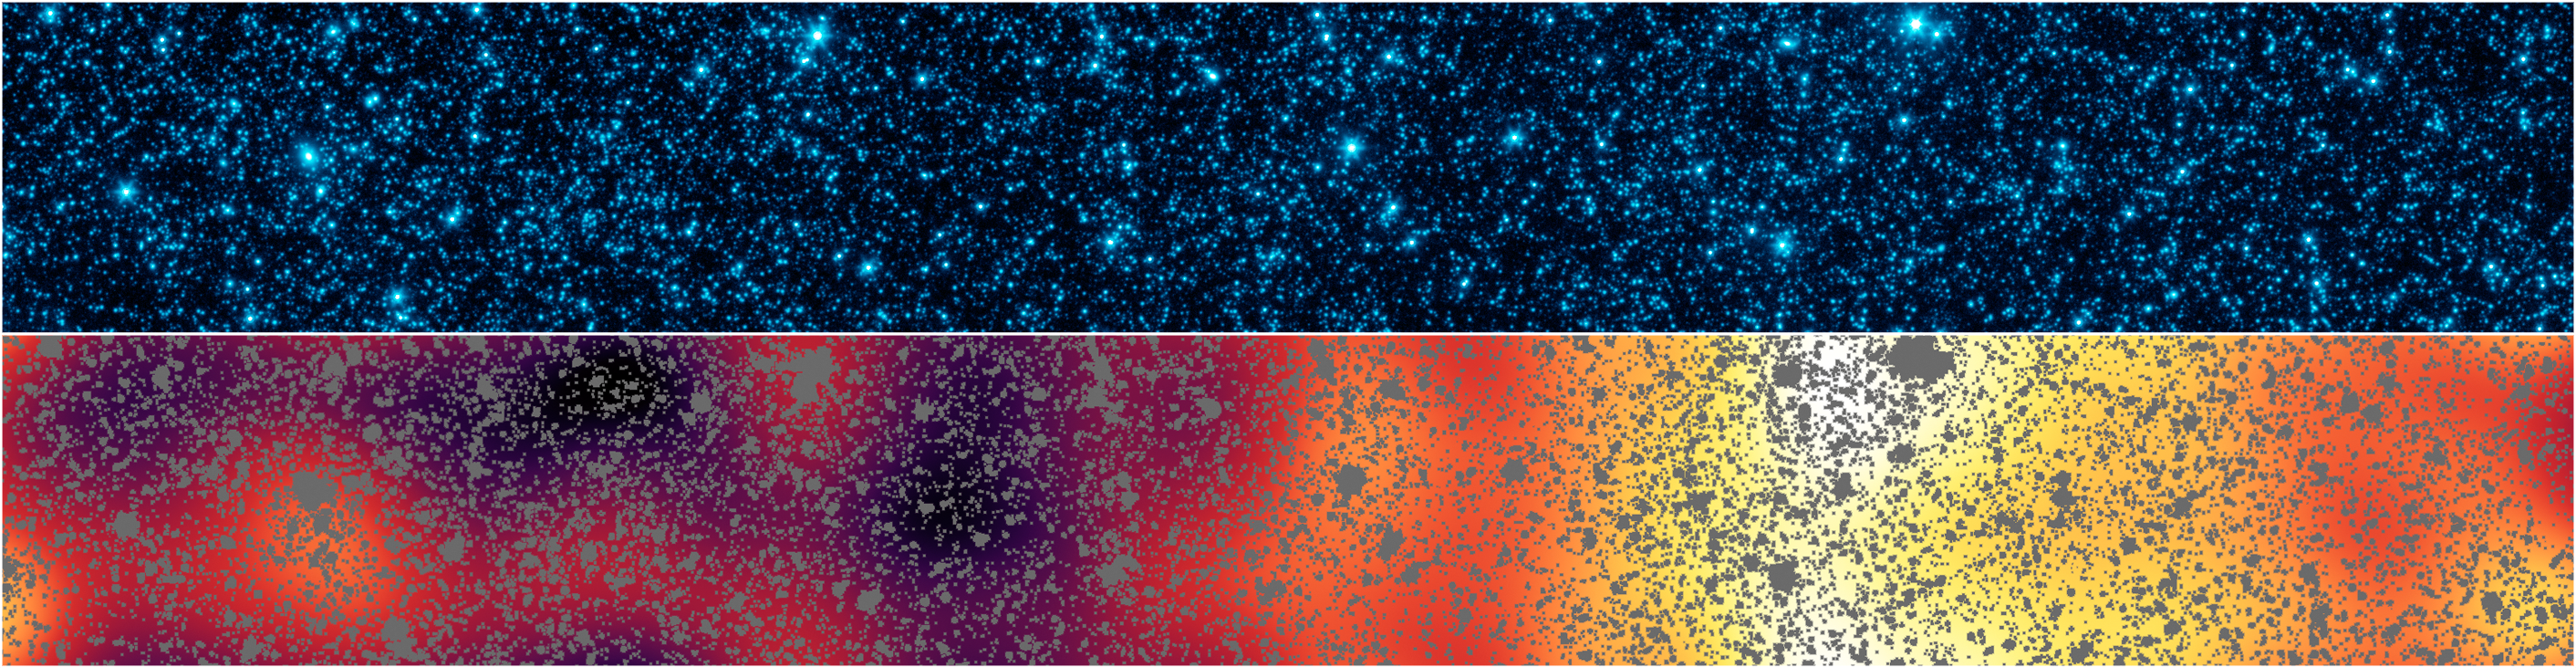

Hidden Patterns of Light Revealed by Spitzer

Poster Version

Top Panel

Lower Panel

Astronomers have uncovered patterns of light that appear to be from the first stars and galaxies that formed in the universe. The light patterns were hidden within a strip of sky observed by NASA’s Spitzer Space Telescope.

These two panels show the same slice of sky in the constellation Boötes, dubbed the “Extended Groth Strip.” The area covered is about 1 by 0.12 degrees.

The top panel shows Spitzer’s initial infrared view of this patch, including foreground stars and a confusion of fainter galaxies, seen at a wavelength of 4.5 microns.

In the lower panel, all of the resolved stars and galaxies have been masked out of the image (grey patches), and the remaining background glow has been smoothed and enhanced. This processing reveals structure too faint to be seen in the original image.

The structure of the lower panel matches just what we would expect for the patterns of clusters from the first galaxies formed in the universe. Even though any particular early galaxy would be too faint to see individually, this technique allows astronomers to better understand what things were like shortly after the Big Bang.

Credit: NASA/JPL-Caltech/GSFC